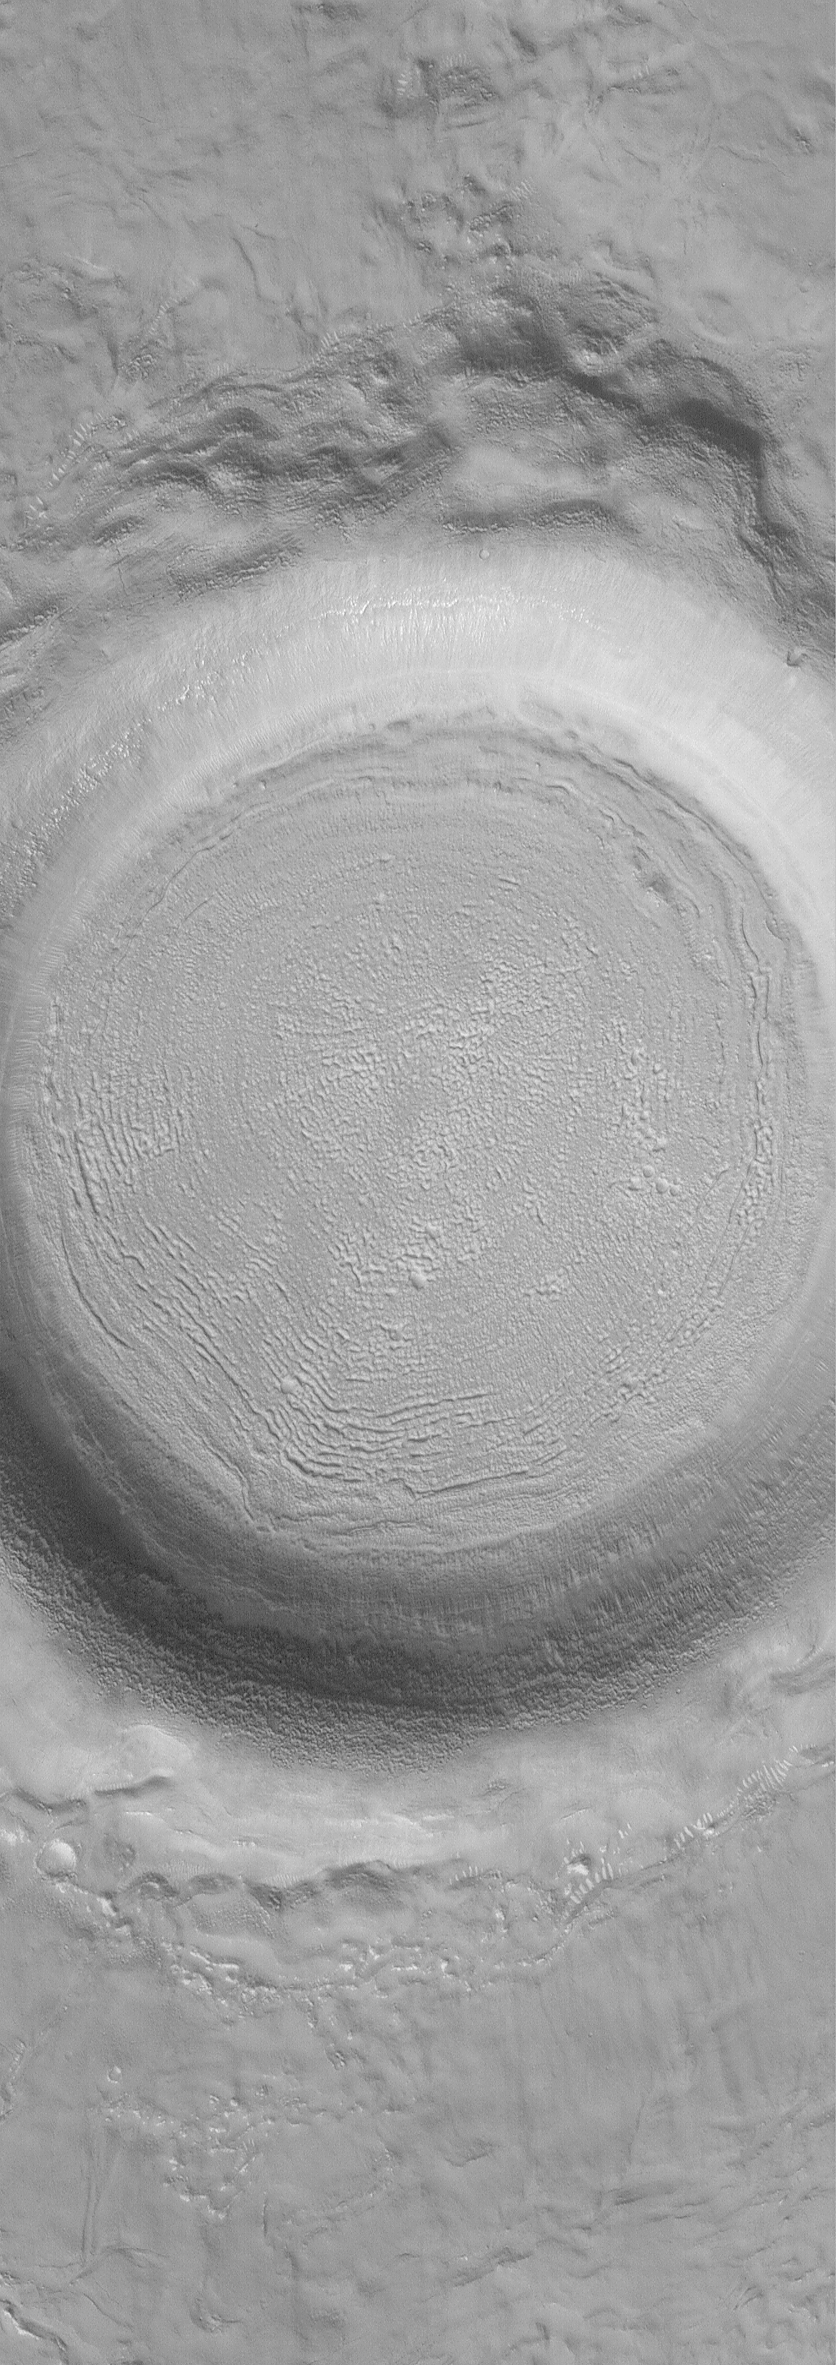

West Elysium Planitia Crater

28 February 2004
This Mars Global Surveyor (MGS) Mars Orbiter Camera (MOC) image shows a middle northern latitude crater in western Elysium Planitia near 33.7°N, 257.8°W. The textured floor is a common feature at north and south middle latitudes, but its origin is not well understood. It is possible that sublimation of ice is a contributor to forming this texture, but it is just as possible that the processes do not involve ice or water in any form. Sunlight illuminates the scene from the lower left; the picture covers an area 3 km (1.9 mi) wide.

Credit: NASA/JPL/Malin Space Science Systems